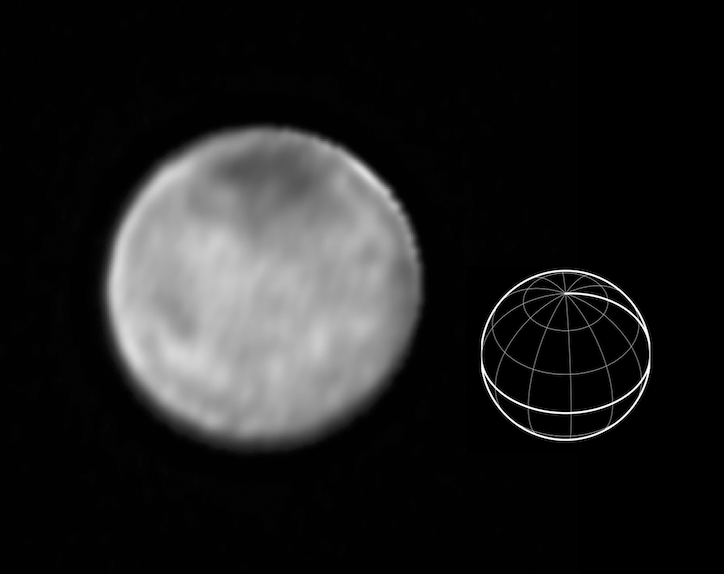

Bright Spots on Charon

This image of Charon was taken by New Horizons’ Long Range Reconnaissance Imager (LORRI) at 4:23 UT on July 9, 2015, from a range of 3.9 million miles (6.3 million kilometers). It reveals fascinating detail, never before seen, on the surface of Pluto’s giant moon, which has a diameter of 750 miles (1208 kilometers). The dark north polar region, which has been seen for several weeks on approach, is still prominent, but numerous bright spots, scattered over Charon’s surface, are now also visible. It is possible that many of these spots are bright icy material excavated from Charon’s subsurface by impact craters, but whether this is true will become clearer in the next few days.

Three consecutive images were combined and sharpened, using a process called deconvolution, to create this view. Deconvolution enhances real detail but can also generate spurious features, including the bright margin seen on the upper edge of the disk.

The wireframe globe shows the orientation of Charon in the image — thicker lines indicate the equator and the prime meridian (the direction facing Pluto). Central longitude on Charon is 266°.

The Johns Hopkins University Applied Physics Laboratory in Laurel, Maryland, designed, built, and operates the New Horizons spacecraft, and manages the mission for NASA’s Science Mission Directorate. The Southwest Research Institute, based in San Antonio, leads the science team, payload operations and encounter science planning. New Horizons is part of the New Frontiers Program managed by NASA’s Marshall Space Flight Center in Huntsville, Alabama.

Credit: NASA/Johns Hopkins University Applied Physics Laboratory/Southwest Research Institute